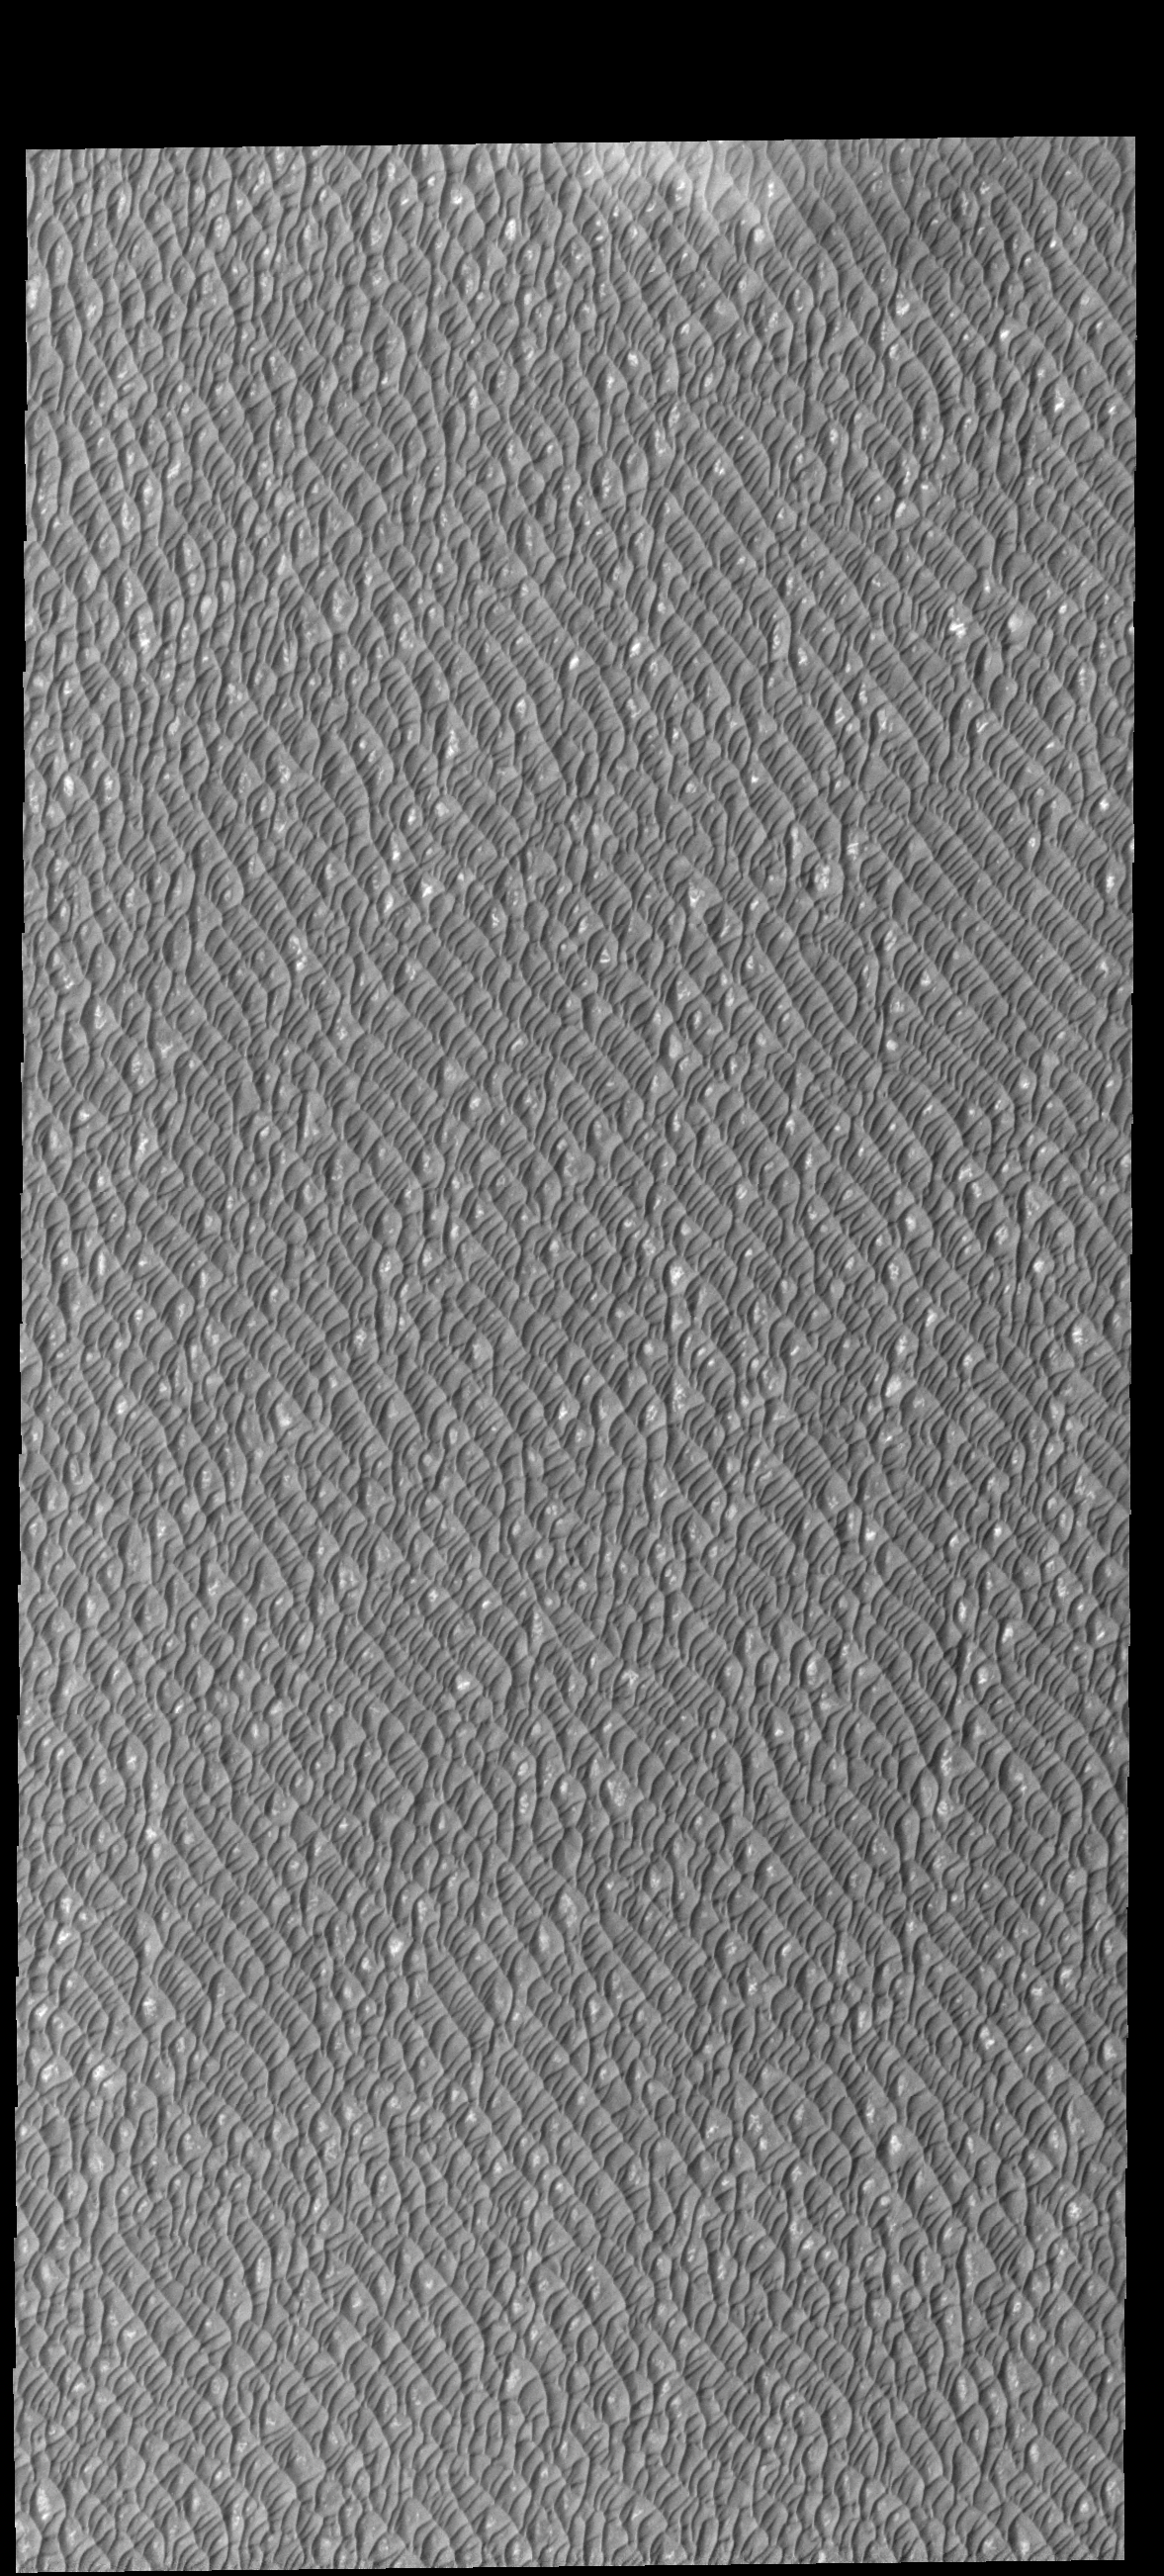

Olympia Undae

Sand dunes cover this entire VIS image. The dunes are part of Olympia Undae, a huge dune field surrounding 1/4 of the northern polar cap. This image was collected during northern summer, and the dunes are frost free.

Credit: NASA/JPL-Caltech/ASU